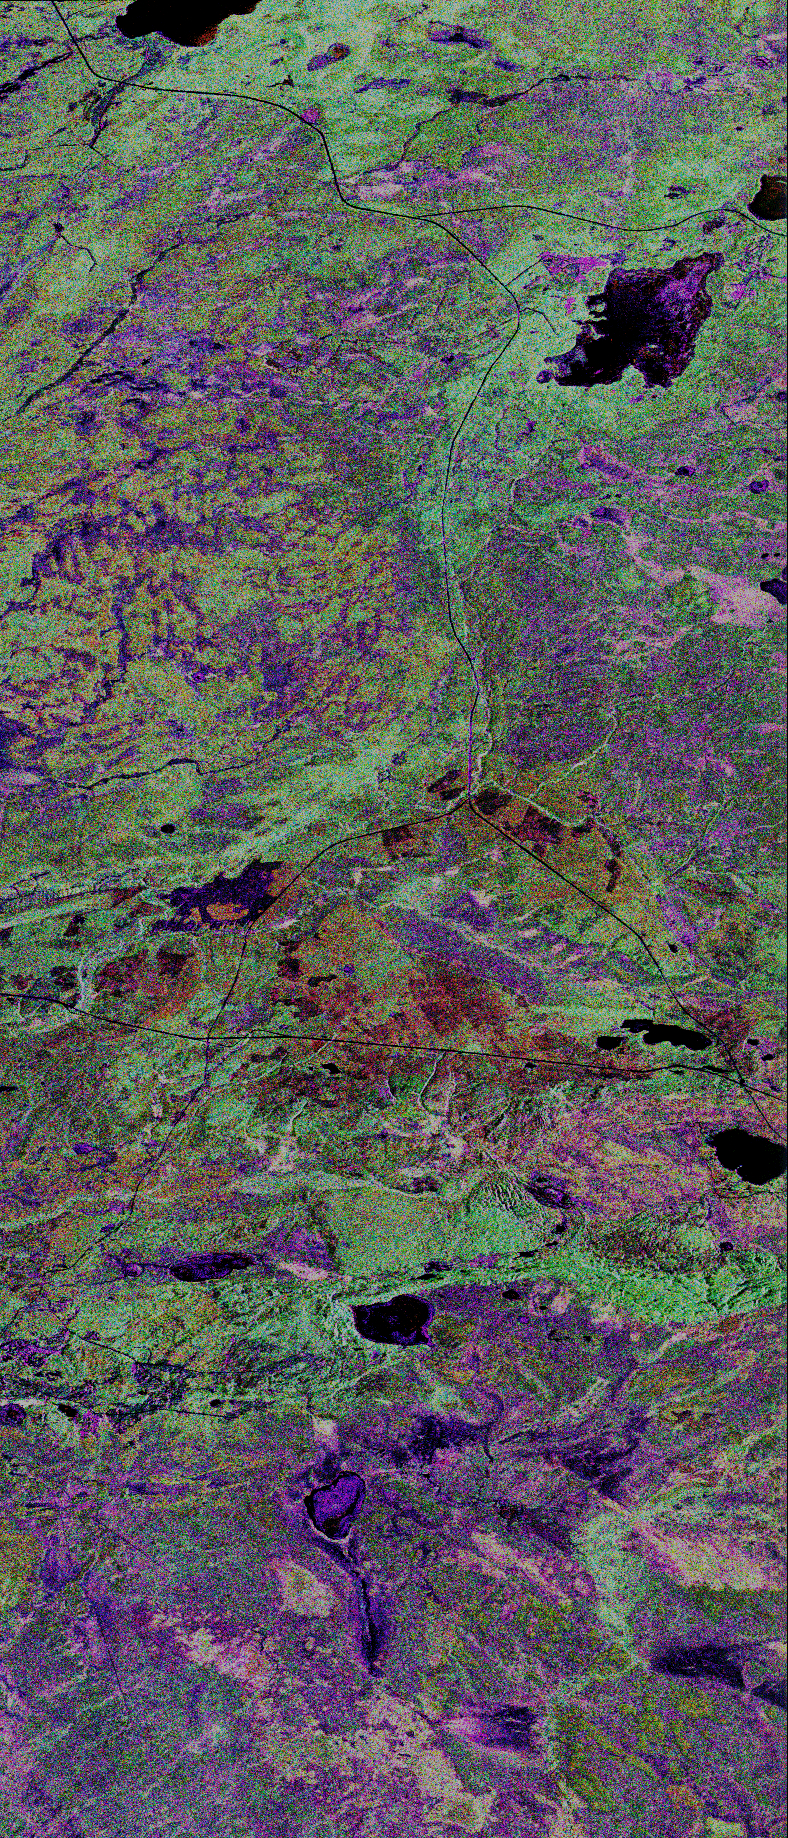

Space Radar Image of Prince Albert, Canada

This is a false-color composite of Prince Albert, Canada, centered at 53.91 north latitude and 104.69 west longitude. This image was acquired by the Spaceborne Imaging Radar C/X-Band Synthetic Aperture Radar (SIR-C/X-SAR) aboard space shuttle Endeavour on its 20th orbit. The area is located 40 kilometers (25 miles) north and 30 kilometers (20 miles) east of the town of Prince Albert in the Saskatchewan province of Canada. The image covers the area east of the Candle lake, between gravel surface highways 120 and 106 and west of 106. The area in the middle of the image covers the entire Nipawin (Narrow Hills) provincial park. The look angle of the radar is 30 degrees and the size of the image is approximately 20 kilometers by 50 kilometers (12 by 30 miles). The image was produced by using only the L-band. The three polarization channels HH, HV and VV are illustrated by red, green and blue respectively. The changes in the intensity of each color are related to various surface conditions such as variations in forest stands, frozen or thawed condition of the surface, disturbances (fire and deforestation), and areas of regrowth. Most of the dark areas in the image are the ice-covered lakes in the region. The dark area on the top right corner of the image is the white Gull Lake north of the intersection of highway 120 and 913. The right middle part of the image shows Lake Ispuchaw and Lower Fishing Lake. The deforested areas are also shown by dark areas in the image. Since most of the logging practice at the Prince Albert area is around the major highways, the deforested areas can be easily detected as small geometrically shaped dark regions along the roads.

At the time of the SIR-C/X-SAR overpass a major part of the forest is either frozen or undergoing the spring thaw. The L-band HH shows a high return in the jack pine forest. The reddish areas in the image are old jack pine forest, 12 to 17 meters (40to 55 feet) in height and 60 to 75 years old. The orange-greenish areas are young jack pine trees, 3 to 5 meters (10 to 16 feet) in height and 11 to 16 years old. The green areas are due to the relative high intensity of the HV channel which is strongly correlated with the amount of biomass. L-band HV channel shows the biomass variations over the entire region. Most of the green areas, when compared to the forest cover maps are identified as black spruce trees. The dark blue and dark purple colors show recently harvested or regrowth areas respectively.

SIR-C/X-SAR is part of NASA’s Mission to Planet Earth. The radars illuminate Earth with microwaves allowing detailed observations at any time, regardless of weather or sunlight conditions. SIR-C/X-SAR uses three microwave wavelengths: L-band (24 cm), C-band (6 cm) and X-band (3 cm). The multi-frequency data will be used by the international scientific community to better understand the global environment and how it is changing. The SIR-C/X-SAR data, complemented by aircraft and ground studies, will give scientists clearer insights into those environmental changes which are caused by nature and those changes which are induced by human activity.

SIR-C was developed by NASA’s Jet Propulsion Laboratory. X-SAR was developed by the Dornier and Alenia Spazio companies for the German space agency, Deutsche Agentur fuer Raumfahrtangelegenheiten (DARA), and the Italian space agency, Agenzia Spaziale Italiana (ASI).

Credit: NASA/JPL-Caltech